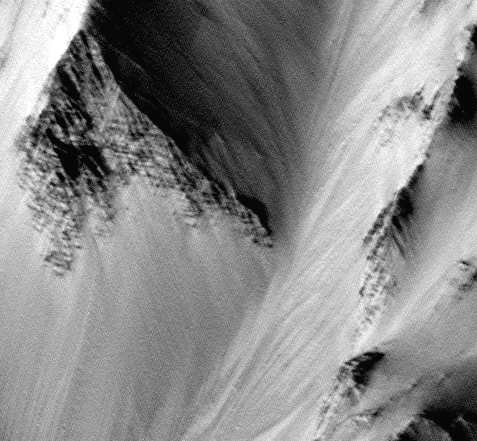

Tithonium Chasma/Ius Chasma

Banded outcrops in walls of Tithonium Chasma/Ius Chasma section of Vallis Marineris. This 4.6 x 4.3 km image (frame 1303) is centered near 6.6 degrees south, 90.4 degrees west.

Figure caption from Science Magazine.

Credit: NASA/JPL/Malin Space Science Systems